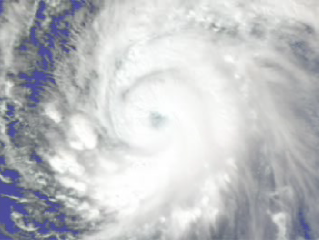

Supertyphoon Pongsona Isotherms

The AIRS sounder reveals important new information to supplement the familiar overhead views of hurricanes that come from satellites. Here AIRS shows some of the internal temperature structure of Supertyphoon Pongsona just as it hit the island of Guam last December of 2002. Each of the colored surfaces represents a particular temperature, from red and warm near the surface to yellow and very cold near the top. Normally, these so-called isotherms would be much smoother and nearly horizontal. Here we see how the latent heat released in convective updrafts causes the isotherms to bulge upward. This bulging is even seen more than 50,000 feet above sea level. This relatively warm air cap above a hurricane has rarely been observed and can only be measured with an instrument like AIRS. As we zoom in on the lower 30,000 feet, the temperature structure becomes more striking. It is even possible to discern a dip in the center at the lowest level, where cooler and drier air descends and forms the often cloud free eye of a hurricane.

About AIRS
The Atmospheric Infrared Sounder, AIRS, in conjunction with the Advanced Microwave Sounding Unit, AMSU, senses emitted infrared and microwave radiation from Earth to provide a three-dimensional look at Earth’s weather and climate. Working in tandem, the two instruments make simultaneous observations all the way down to Earth’s surface, even in the presence of heavy clouds. With more than 2,000 channels sensing different regions of the atmosphere, the system creates a global, three-dimensional map of atmospheric temperature and humidity, cloud amounts and heights, greenhouse gas concentrations, and many other atmospheric phenomena. Launched into Earth orbit in 2002, the AIRS and AMSU instruments fly onboard NASA’s Aqua spacecraft and are managed by NASA’s Jet Propulsion Laboratory in Pasadena, Calif., under contract to NASA. JPL is a division of the California Institute of Technology in Pasadena.

Credit: NASA/JPL/Digital Image Animation Laboratory